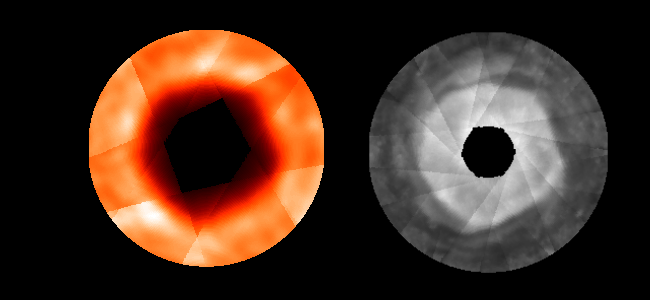

Cold Hole Over Jupiter’s Pole

Observations with two NASA telescopes show that Jupiter has an arctic polar vortex similar to a vortex over Earth’s Antarctica that enables depletion of Earth’s stratospheric ozone.

These composite images of Jupiter’s north polar region from the Hubble Space Telescope (right) and the Infrared Telescope Facility (left) show a quasi-hexagonal shape that extends vertically from the stratosphere down into the top of the troposphere. A sharp temperature drop, compared to surrounding air masses, creates an eastward wind that tends to keep the polar atmosphere, including the stratospheric haze, isolated from the rest of the atmosphere.

The linear striations in the composite projections are artifacts of the image processing. The area closest to the pole has been omitted because it was too close to the edge of the planet in the original images to represent the planet reliably.

The composite on the right combines images from the Wide Field and Planetary Camera 2 of the Hubble Space Telescope taken at a wavelength of 890 nanometers, which shows stratospheric haze particles.

The sharp boundary and wave-like structure of the haze layer suggest a polar vortex and a similarity to Earth’s stratospheric polar clouds. Images of Jupiter’s thermal radiation clinch that identification. The composite on the left, for example, is made from images taken with Jet Propulsion Laboratory’s Mid-Infrared Large-Well Imager at NASA’s Infrared Telescope Facility at a wavelength of 17 microns. It shows polar air mass that is 5 to 6 degrees Celsius (9 to 10 degrees Fahrenheit) colder than its surroundings, with the same border as the stratospheric haze. Similar observations at other infrared wavelengths show the cold air mass extends at least as high as the middle stratosphere down to the top of the troposphere.

These images were taken Aug. 11 through Aug. 13, 1999, near a time when Jupiter’s north pole was most visible from Earth. Other Infrared Telescope Facility images at frequencies sensitive to the polar haze were taken at frequent intervals from June to October 1999. They show that the quasi-hexagonal structure rotates slowly eastward at 1.2 degrees of longitude per day, a rate consistent with the average wind speeds measured from movement of visible clouds.

Scientists studying the Earth’s atmosphere are interested in these results because Jupiter’s atmosphere provides a natural laboratory in which models of the polar vortex phenomenon can be studied under different conditions – for example, without the interference of topography. Of particular interest but yet unknown is how deep into Jupiter’s troposphere the phenomenon extends. The answer to this question might be supplied by instrumentation on a polar orbiter mission at Jupiter.

These images were taken as part of a program to support NASA’s Galileo spacecraft reconnaissance of Jupiter. The Infrared Telescope Facility is on the summit of Hawaii’s Mauna Kea and is operated by the University of Hawaii under a cooperative agreement with NASA. The Hubble Space Telescope is a project of international cooperation between NASA and the European Space Agency. The telescope is managed by the Space Telescope Science Institute, Baltimore, which is operated by the Association of Universities for Research in Astronomy, Inc., for NASA, under contract with the Goddard Space Flight Center, Greenbelt, Md. The California Institute of Technology, Pasadena manages JPL for NASA.

Credit: NASA/JPL/HST/University of Hawaii